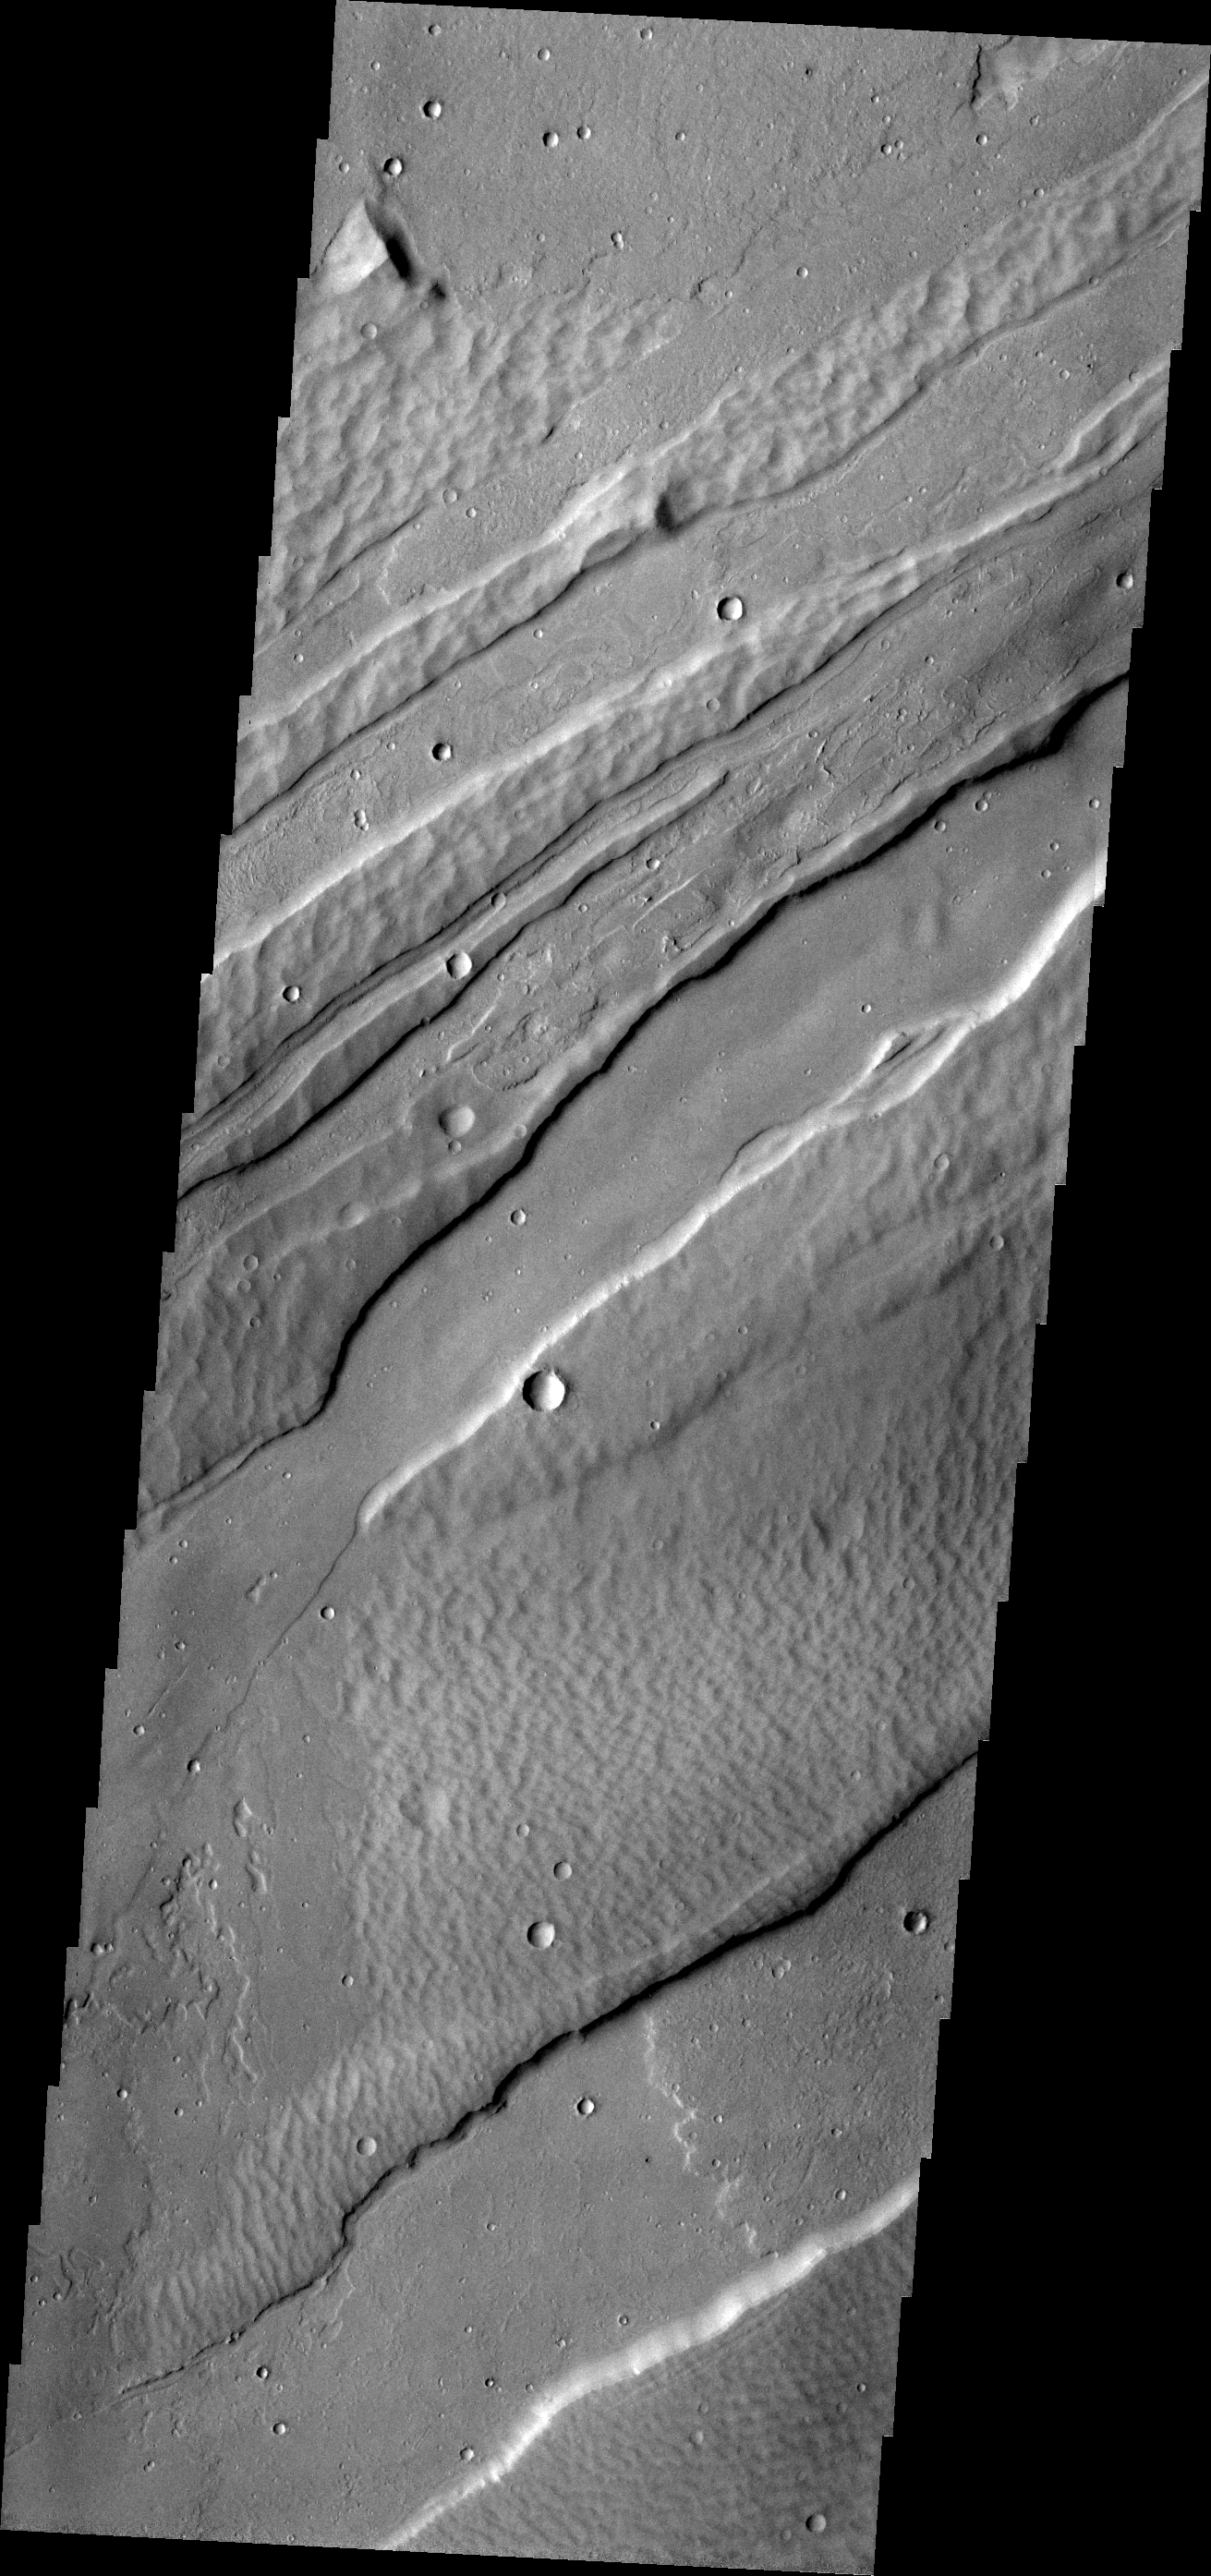

Confined Flow

The lava flow in the lower portion on this VIS image is confined within the fault block walls of a graben. The graben are an extension of Sirenum Fossae into Daedalia Planum.

Image information: VIS instrument. Latitude -23.7N, Longitude 223.0E. 17 meter/pixel resolution.

Please see the THEMIS Data Citation Note for details on crediting THEMIS images.

Note: this THEMIS visual image has not been radiometrically nor geometrically calibrated for this preliminary release. An empirical correction has been performed to remove instrumental effects. A linear shift has been applied in the cross-track and down-track direction to approximate spacecraft and planetary motion. Fully calibrated and geometrically projected images will be released through the Planetary Data System in accordance with Project policies at a later time.

NASA’s Jet Propulsion Laboratory manages the 2001 Mars Odyssey mission for NASA’s Office of Space Science, Washington, D.C. The Thermal Emission Imaging System (THEMIS) was developed by Arizona State University, Tempe, in collaboration with Raytheon Santa Barbara Remote Sensing. The THEMIS investigation is led by Dr. Philip Christensen at Arizona State University. Lockheed Martin Astronautics, Denver, is the prime contractor for the Odyssey project, and developed and built the orbiter. Mission operations are conducted jointly from Lockheed Martin and from JPL, a division of the California Institute of Technology in Pasadena.

Credit: NASA/JPL/ASU